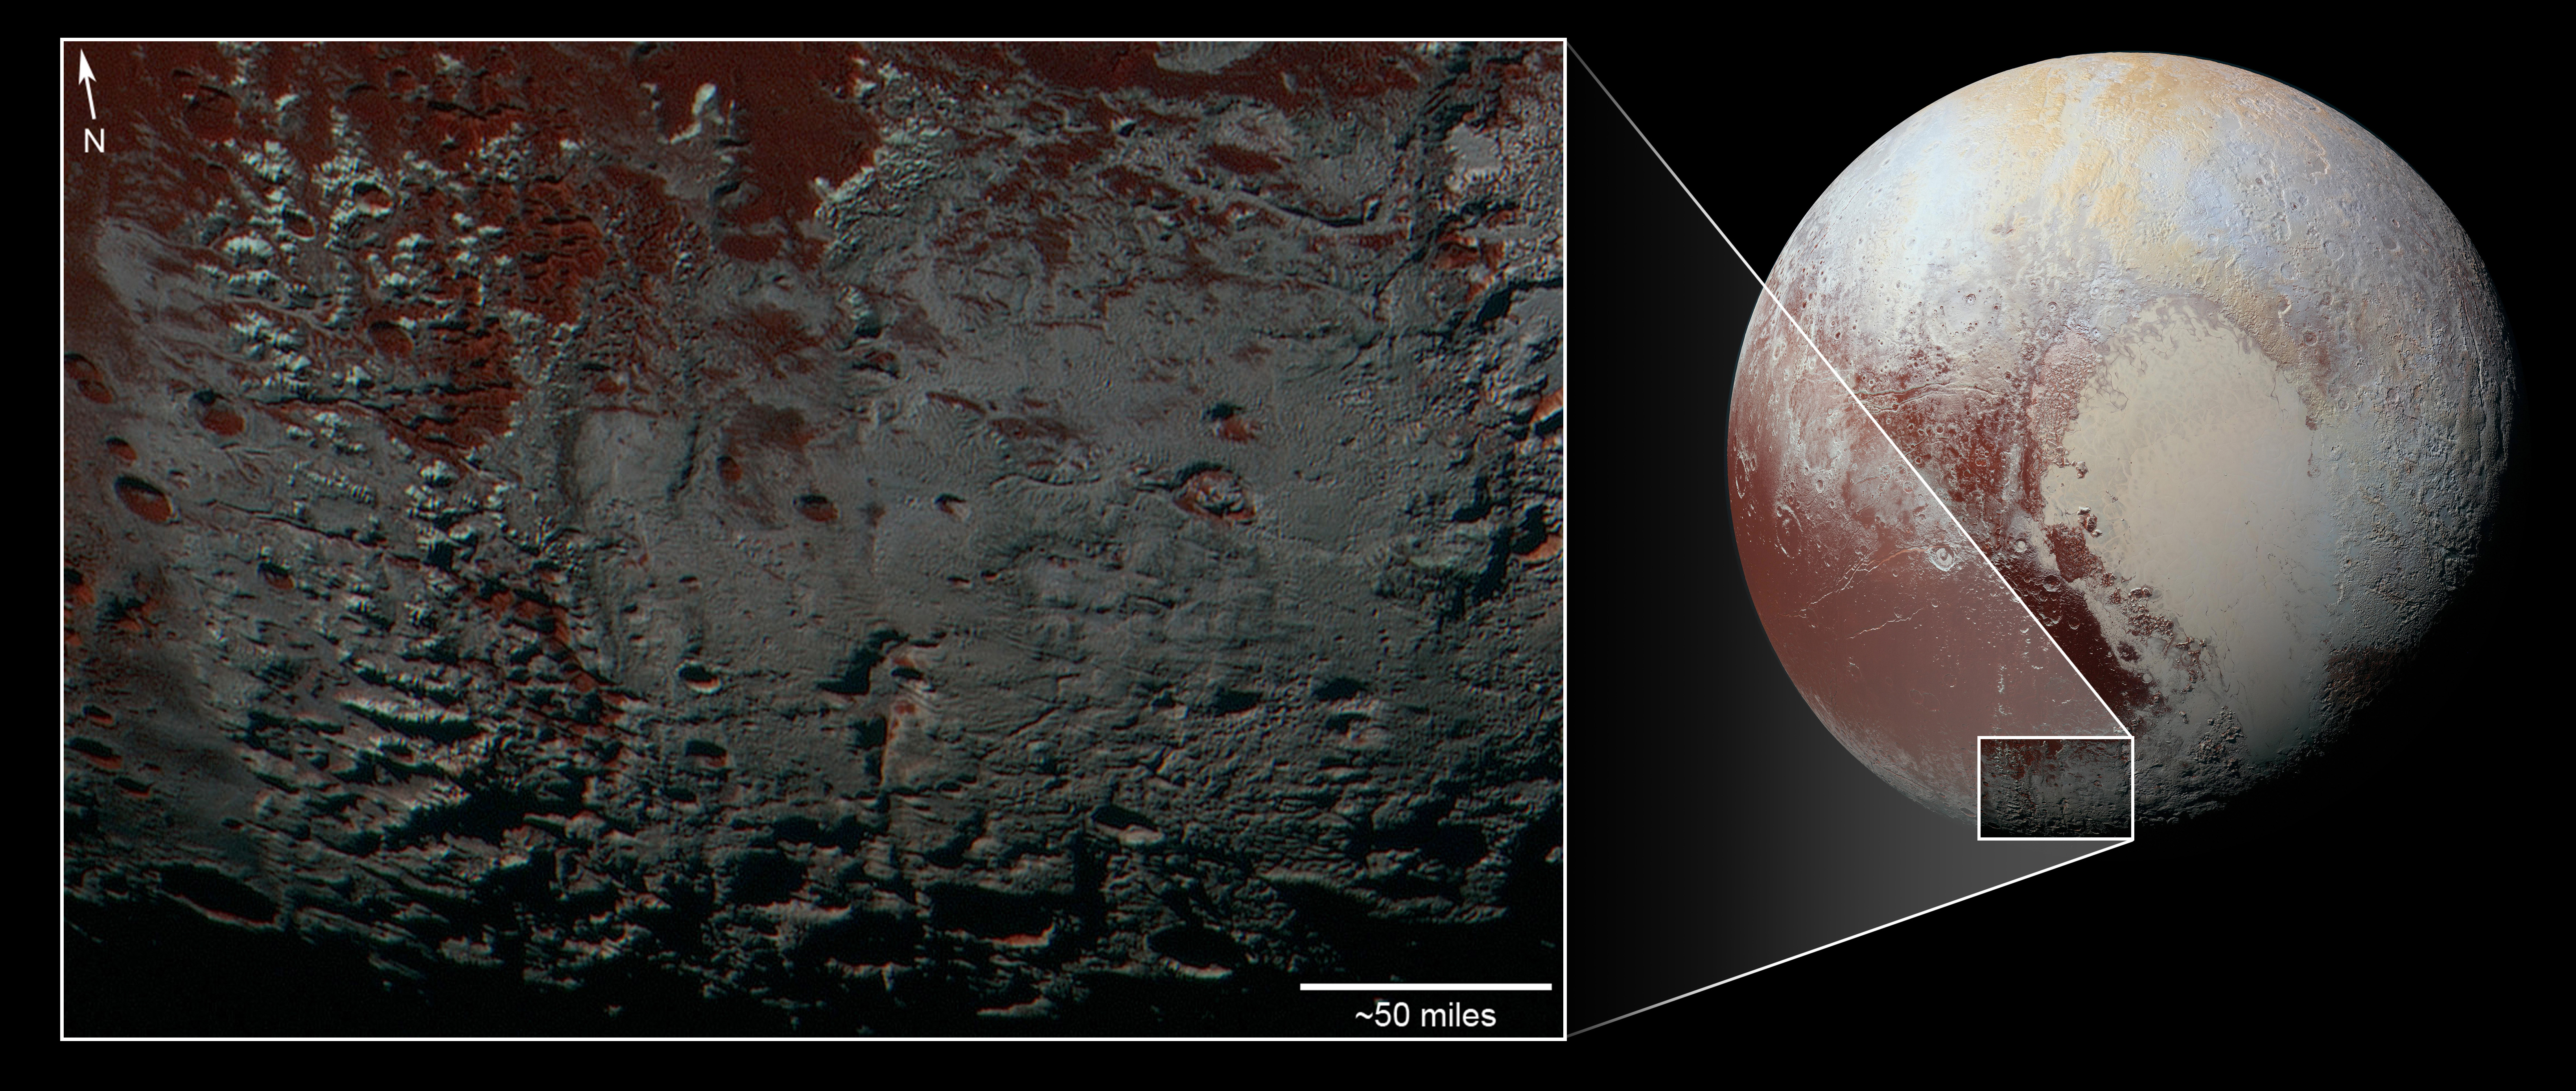

Pluto’s Methane Snowcaps on the Edge of Darkness (context)

Annotated Version

This area is south of Pluto’s dark equatorial band informally named Cthulhu Regio, and southwest of the vast nitrogen ice plains informally named Sputnik Planitia. North is at the top; in the western portion of the image, a chain of bright mountains extends north into Cthulhu Regio. New Horizons compositional data indicate the bright snowcap material covering these mountains isn’t water, but atmospheric methane that has condensed as frost onto these surfaces at high elevation. Between some mountains are sharply cut valleys — indicated by the white arrows. These valleys are each a few miles across and tens of miles long.

A similar valley system in the expansive plains to the east (blue arrows) appears to be branched, with smaller valleys leading into it. New Horizons scientists think flowing nitrogen ice that once covered this area — perhaps when the ice in Sputnik was at a higher elevation — may have formed these valleys. The area is also marked by irregularly shaped, flat-floored depressions (green arrows) that can reach more than 50 miles (80 kilometers) across and almost 2 miles (3 kilometers) deep. The great widths and depths of these depressions suggest that they may have formed when the surface collapsed, rather than through the sublimation of ice into the atmosphere.

This enhanced color image was obtained by New Horizons’ Multispectral Visible Imaging Camera (MVIC). The image resolution is approximately 2,230 feet (680 meters) per pixel. It was obtained at a range of approximately 21,100 miles (33,900 kilometers) from Pluto, about 45 minutes before New Horizons’ closest approach to Pluto on July 14, 2015.

The Johns Hopkins University Applied Physics Laboratory in Laurel, Maryland, designed, built, and operates the New Horizons spacecraft, and manages the mission for NASA’s Science Mission Directorate. The Southwest Research Institute, based in San Antonio, leads the science team, payload operations and encounter science planning. New Horizons is part of the New Frontiers Program managed by NASA’s Marshall Space Flight Center in Huntsville, Alabama.

Credit: NASA/Johns Hopkins University Applied Physics Laboratory/Southwest Research Institute